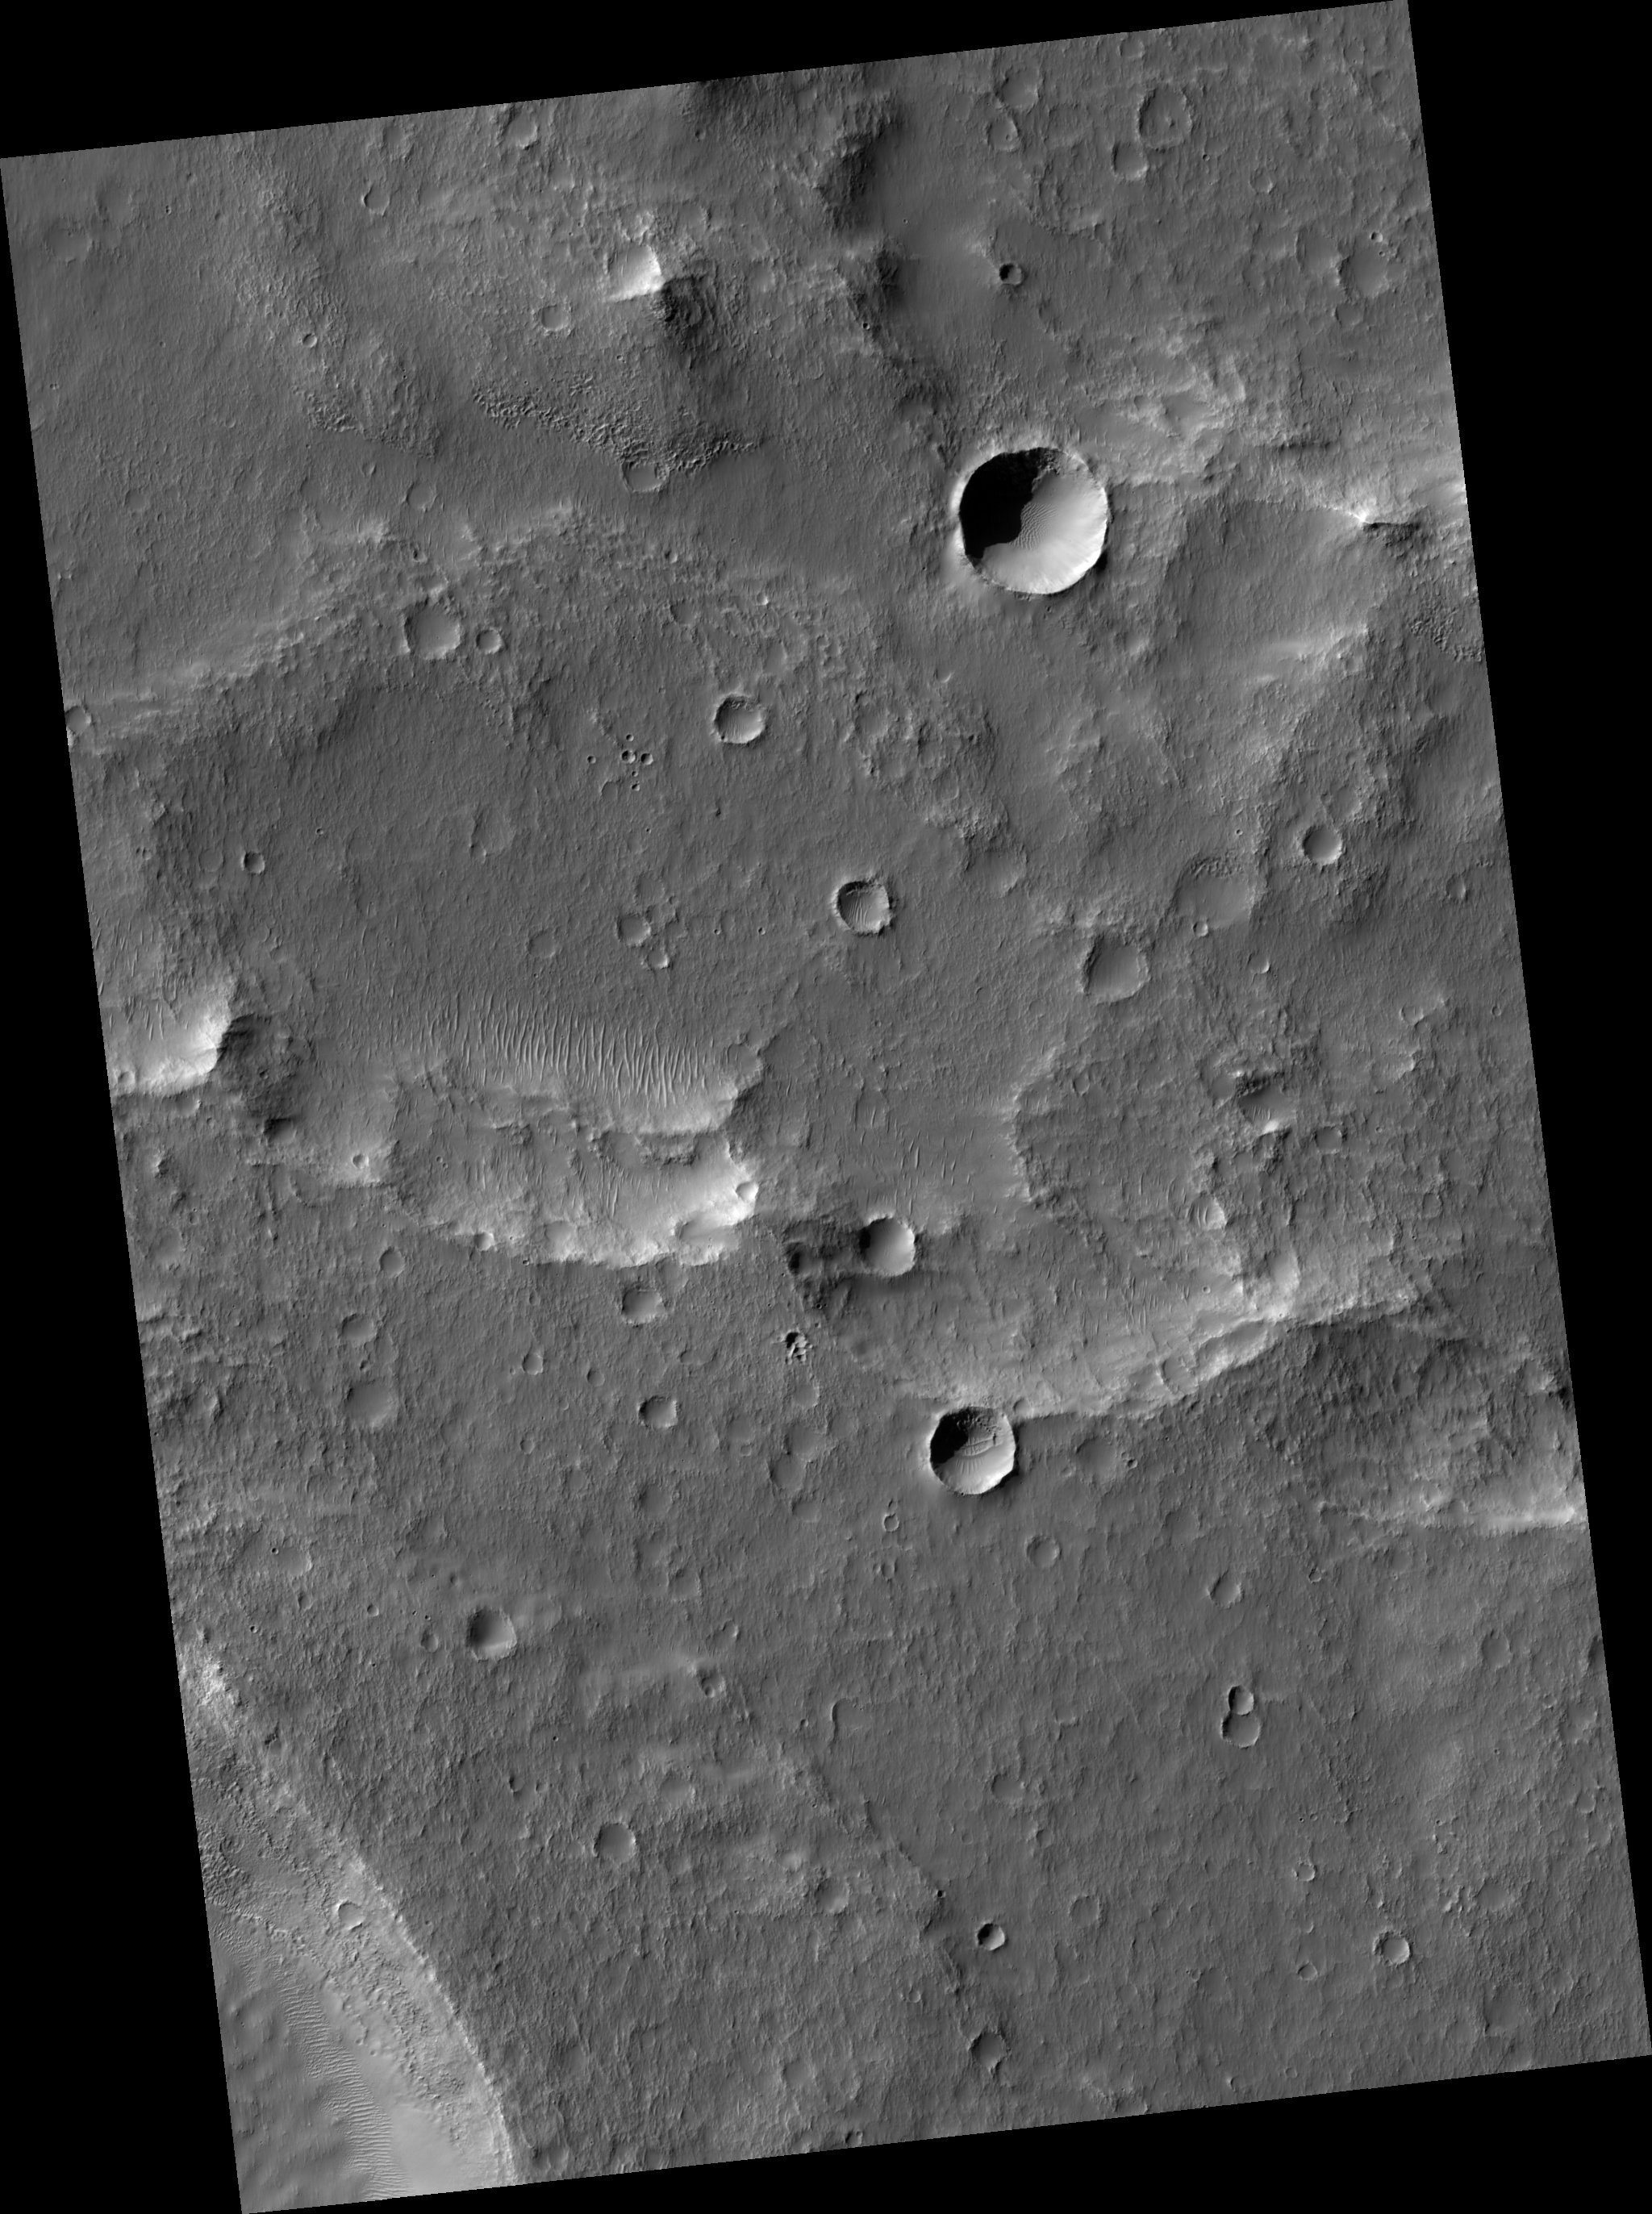

Deposits in Electris Region

Image PSP_001460_1425 was taken by the High Resolution Imaging Science Experiment (HiRISE) camera onboard the Mars Reconnaissance Orbiter spacecraft on November 18, 2006. The complete image is centered at -37.0 degrees latitude, 185.4 degrees East longitude. The range to the target site was 250.3 km (156.4 miles). At this distance the image scale is 25.0 cm/pixel (with 1 x 1 binning) so objects ~75 cm across are resolved. The image shown here has been map-projected to 25 cm/pixel and north is up. The image was taken at a local Mars time of 3:38 PM and the scene is illuminated from the west with a solar incidence angle of 75 degrees, thus the sun was about 15 degrees above the horizon. At a solar longitude of 137.1 degrees, the season on Mars is Northern Summer.

NASA’s Jet Propulsion Laboratory, a division of the California Institute of Technology in Pasadena, manages the Mars Reconnaissance Orbiter for NASA’s Science Mission Directorate, Washington. Lockheed Martin Space Systems, Denver, is the prime contractor for the project and built the spacecraft. The High Resolution Imaging Science Experiment is operated by the University of Arizona, Tucson, and the instrument was built by Ball Aerospace and Technology Corp., Boulder, Colo.

Credit: NASA/JPL/Univ. of Arizona